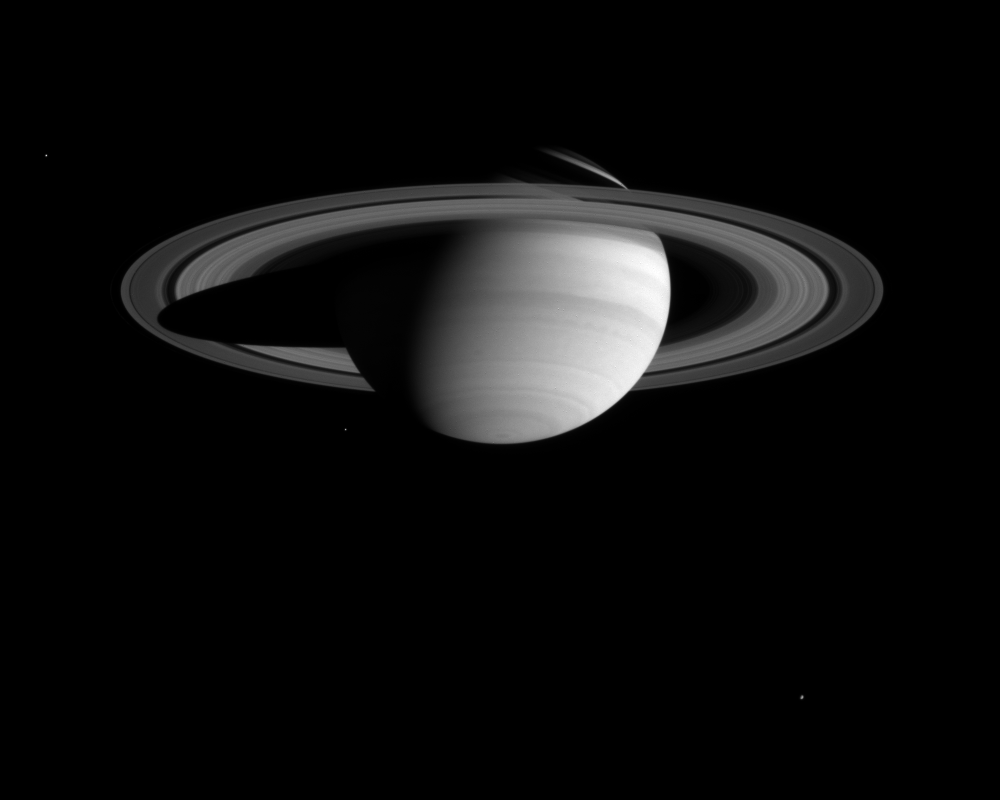

Blue Saturn

Bands and spots in Saturn’s atmosphere, including a dark band south of the equator with a scalloped border, are visible in this image from the Cassini-Huygens spacecraft.

The narrow angle camera took the image in blue light on Feb. 29, 2004. The distance to Saturn was 59.9 million kilometers (37.2 million miles). The image scale is 359 kilometers (223 miles) per pixel.

Three of Saturn’s moons are seen in the image: Enceladus (499 kilometers, or 310 miles across) at left; Mimas (398 kilometers, or 247 miles across) left of Saturn’s south pole; and Rhea (1,528 kilometers, or 949 miles across) at lower right. The imaging team enhanced the brightness of the moons to aid visibility.

The BL1 broadband spectral filter (centered at 451 nanometers) allows Cassini to “see” light in a part of the spectrum visible as the color blue to human eyes. Scientist can combine images made with this filter with those taken with red and green filters to create full-color composites.

Scientists can also assess cloud heights by combining images from the blue filter with images taken in other spectral regions. For example, the bright clouds that form the equatorial zone are the highest in altitude and have pressures at their tops of about one quarter of Earth’s atmospheric pressure at sea level. The cloud tops at middle latitudes are lower in altitude and have higher pressures of about half that found at sea level. Analysis of Saturn images like this one will be extremely useful to researchers assessing cloud altitudes during the Cassini-Huygens mission.

The Cassini-Huygens mission is a cooperative project of NASA, the European Space Agency and the Italian Space Agency. The Jet Propulsion Laboratory, a division of the California Institute of Technology in Pasadena, manages the Cassini mission for NASA’s Office of Space Science, Washington, D.C. The imaging team is based at the Space Science Institute, Boulder, Colo.

Credit: NASA/JPL/Space Science Institute